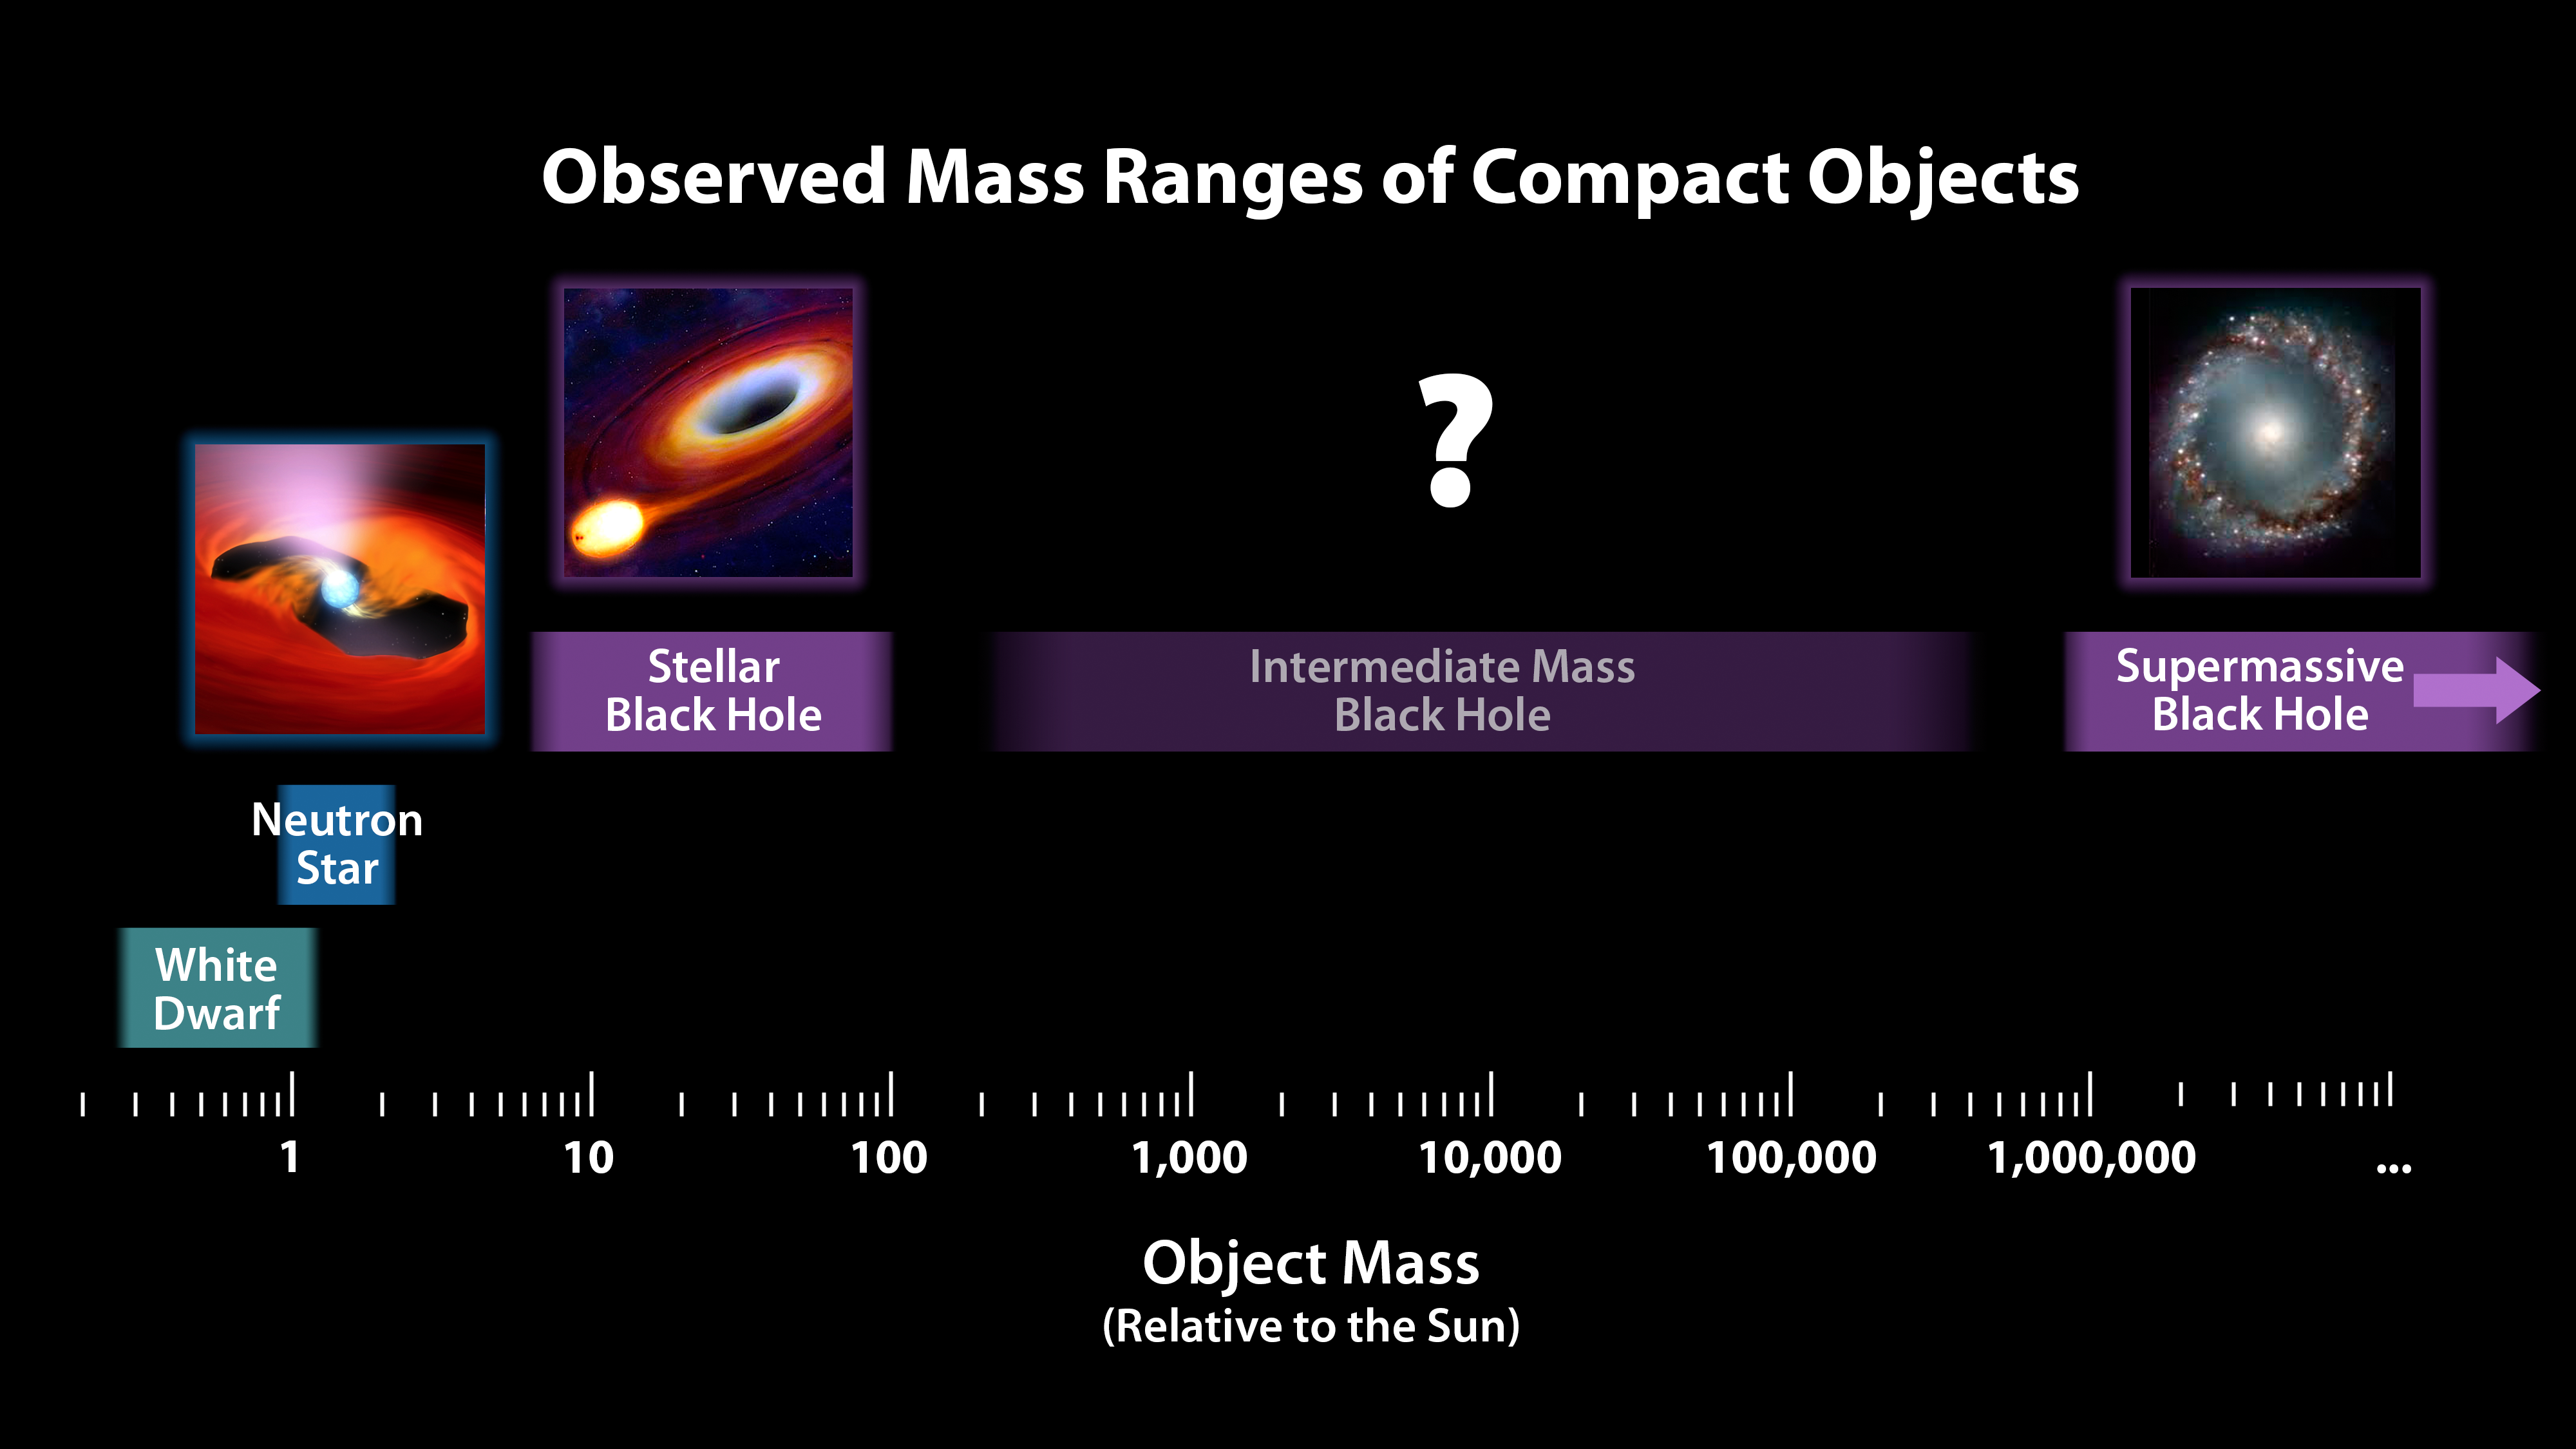

Mass Chart for Dead Stars and Black Holes

This chart illustrates the relative masses of super-dense cosmic objects, ranging from white dwarfs to the supermassive black holes encased in the cores of most galaxies. The first three "dead" stars at left all form when stars more massive than our sun explode; the more massive the star, the more massive the stellar remnant, or compact object, is left behind.

While neutron stars -- which are created from the explosions of stars more than about 10 times the mass of the sun -- are low in mass compared to black holes, they are still quite hefty and incredibly dense. A spoonful of a neutron star would weigh as much as all of the humans on Earth.

Researchers suspect that a class of intermediate-mass black holes exist, with masses up to more than 100,000 times that of our sun, but the mystery remains unsolved.

Supermassive black holes at the hearts of galaxies are formed together with their nascent galaxies out of giant, collapsing clouds of matter. They can weigh up to the equivalent of 10 billion or more suns. Like all of the objects depicted in this chart, supermassive black holes grow in size as they gorge on surrounding matter.

Credit: NASA/JPL-Caltech